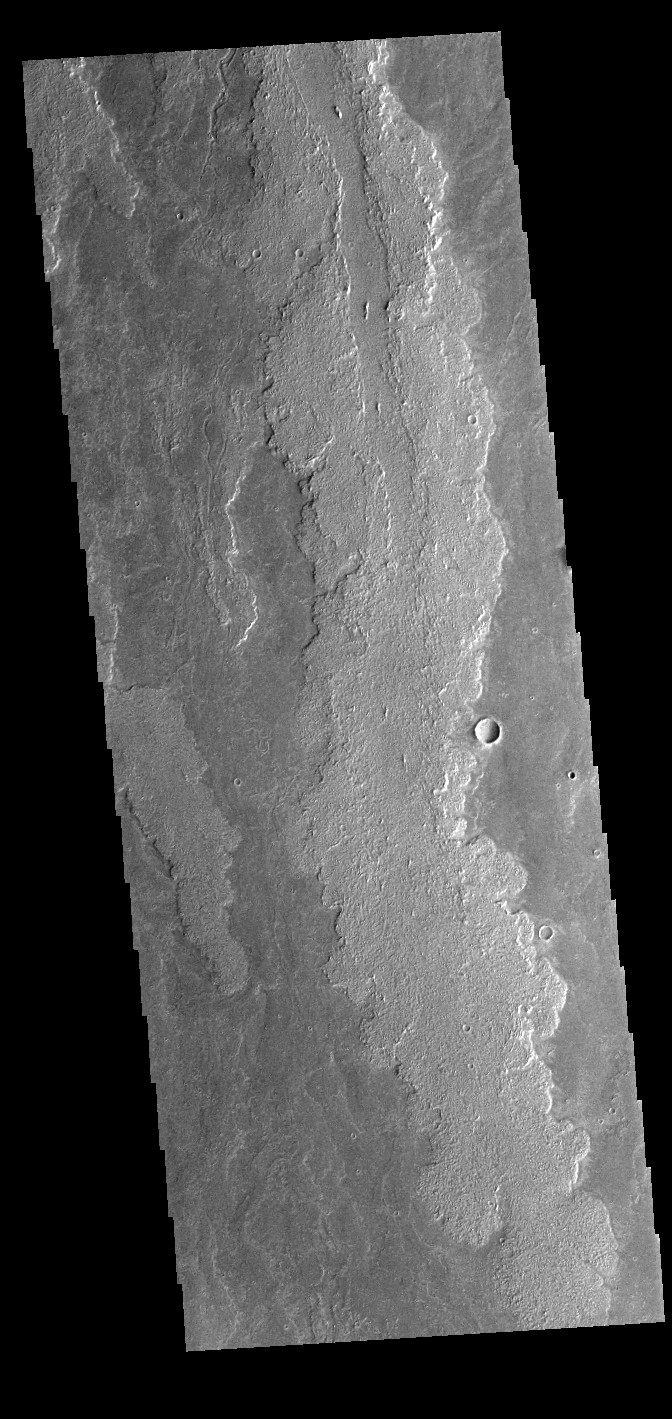

Daedalia Planum

This VIS image shows a portion of Daedalia Planum, an extensive volcanic plain comprised of flows from Arsia Mons. Different flow surface textures help delineate different flows.

Credit: NASA/JPL-Caltech/ASU